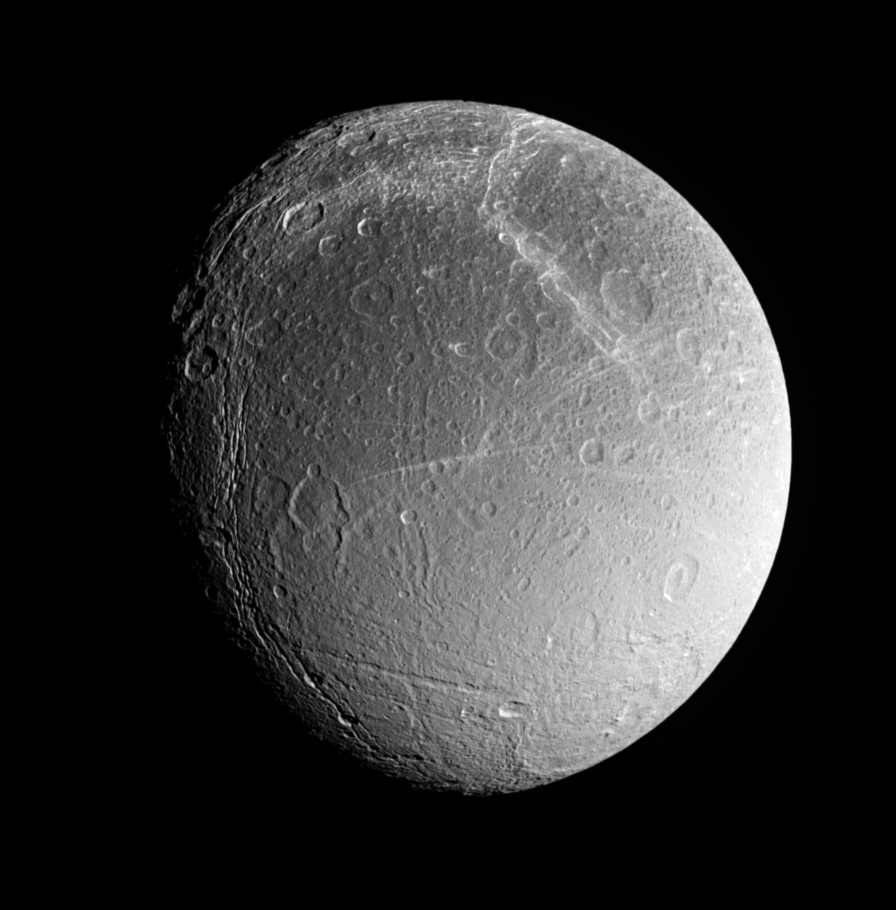

Older Southern Fractures?

Dione’s southern polar region (shown here) contains fractures whose softened appearance suggests that they have different ages than the bright braided fractures seen in the image to the north. This region is also notably brighter than the near equatorial terrain at the top of the image.

At the center, several of the bright, radial streaks mark a feature named Cassandra, which may be a rayed crater or a tectonic feature.

This view of Dione (1,118 kilometers, or 695 miles across) captures high southern latitudes on the moon’s trailing hemisphere.

The image was taken in visible light with the Cassini spacecraft narrow-angle camera on Aug. 1, 2005, at a distance of approximately 269,000 kilometers (167,000 miles) from Dione and at a Sun-Dione-spacecraft, or phase, angle of 41 degrees. Image scale is 2 kilometers (1.2 miles) per pixel.

The Cassini-Huygens mission is a cooperative project of NASA, the European Space Agency and the Italian Space Agency. The Jet Propulsion Laboratory, a division of the California Institute of Technology in Pasadena, manages the mission for NASA’s Science Mission Directorate, Washington, D.C. The Cassini orbiter was designed, developed and assembled at JPL.

Credit: NASA/JPL/Space Science Institute